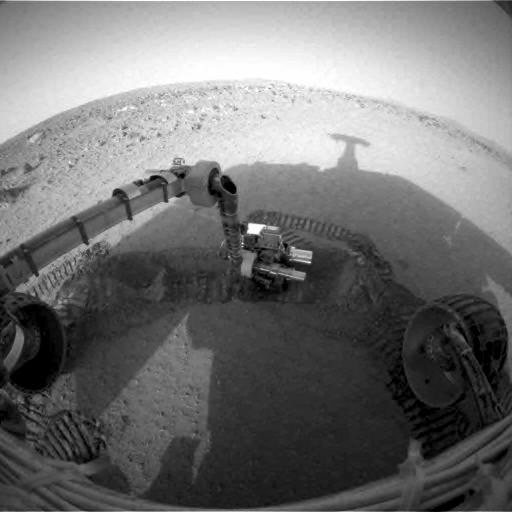

Spirit Shadow over Laguna Trench

NASA’s Mars Exploration Rover Spirit casts a shadow over the trench that the rover is examining with tools on its robotic arm. Spirit took this image with its front hazard-avoidance camera on Feb. 21, 2004, during the rover’s 48th martian day, or sol. It dug the trench with its left front wheel the preceding sol. Plans call for Spirit to finish examining the trench on sol 50.

Credit: NASA/JPL